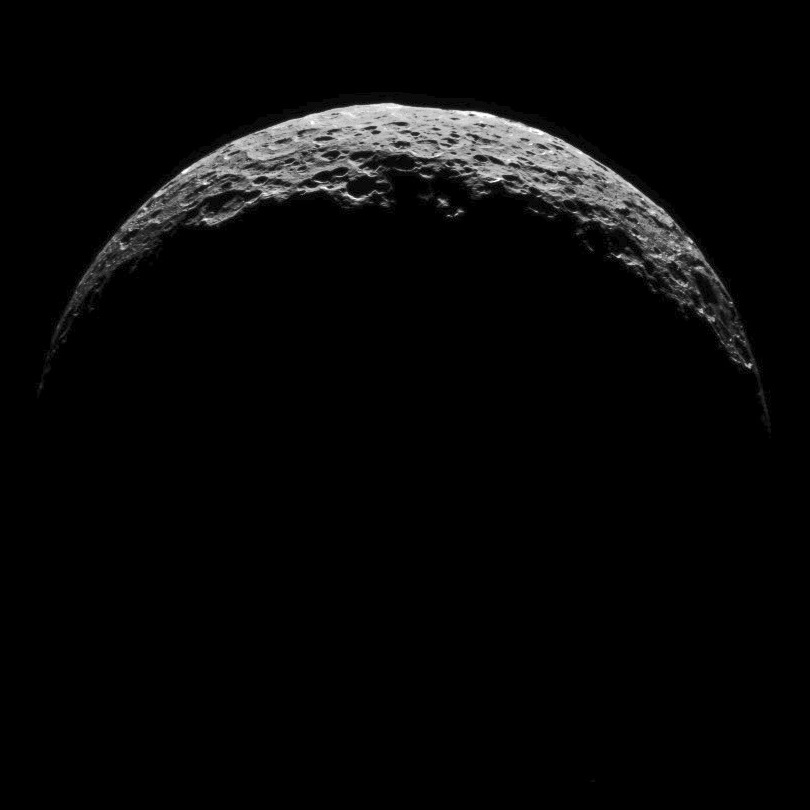

Dawn RC3 Image 14

This image of Ceres is part of a sequence taken by NASA’s Dawn spacecraft on April 29, 2015, from a distance of 8,400 miles (13,600 kilometers).

Dawn’s mission is managed by JPL for NASA’s Science Mission Directorate in Washington. Dawn is a project of the directorate’s Discovery Program, managed by NASA’s Marshall Space Flight Center in Huntsville, Alabama. UCLA is responsible for overall Dawn mission science. Orbital ATK, Inc., in Dulles, Virginia, designed and built the spacecraft. The German Aerospace Center, the Max Planck Institute for Solar System Research, the Italian Space Agency and the Italian National Astrophysical Institute are international partners on the mission team.

Credit: NASA/JPL-Caltech/UCLA/MPS/DLR/IDA